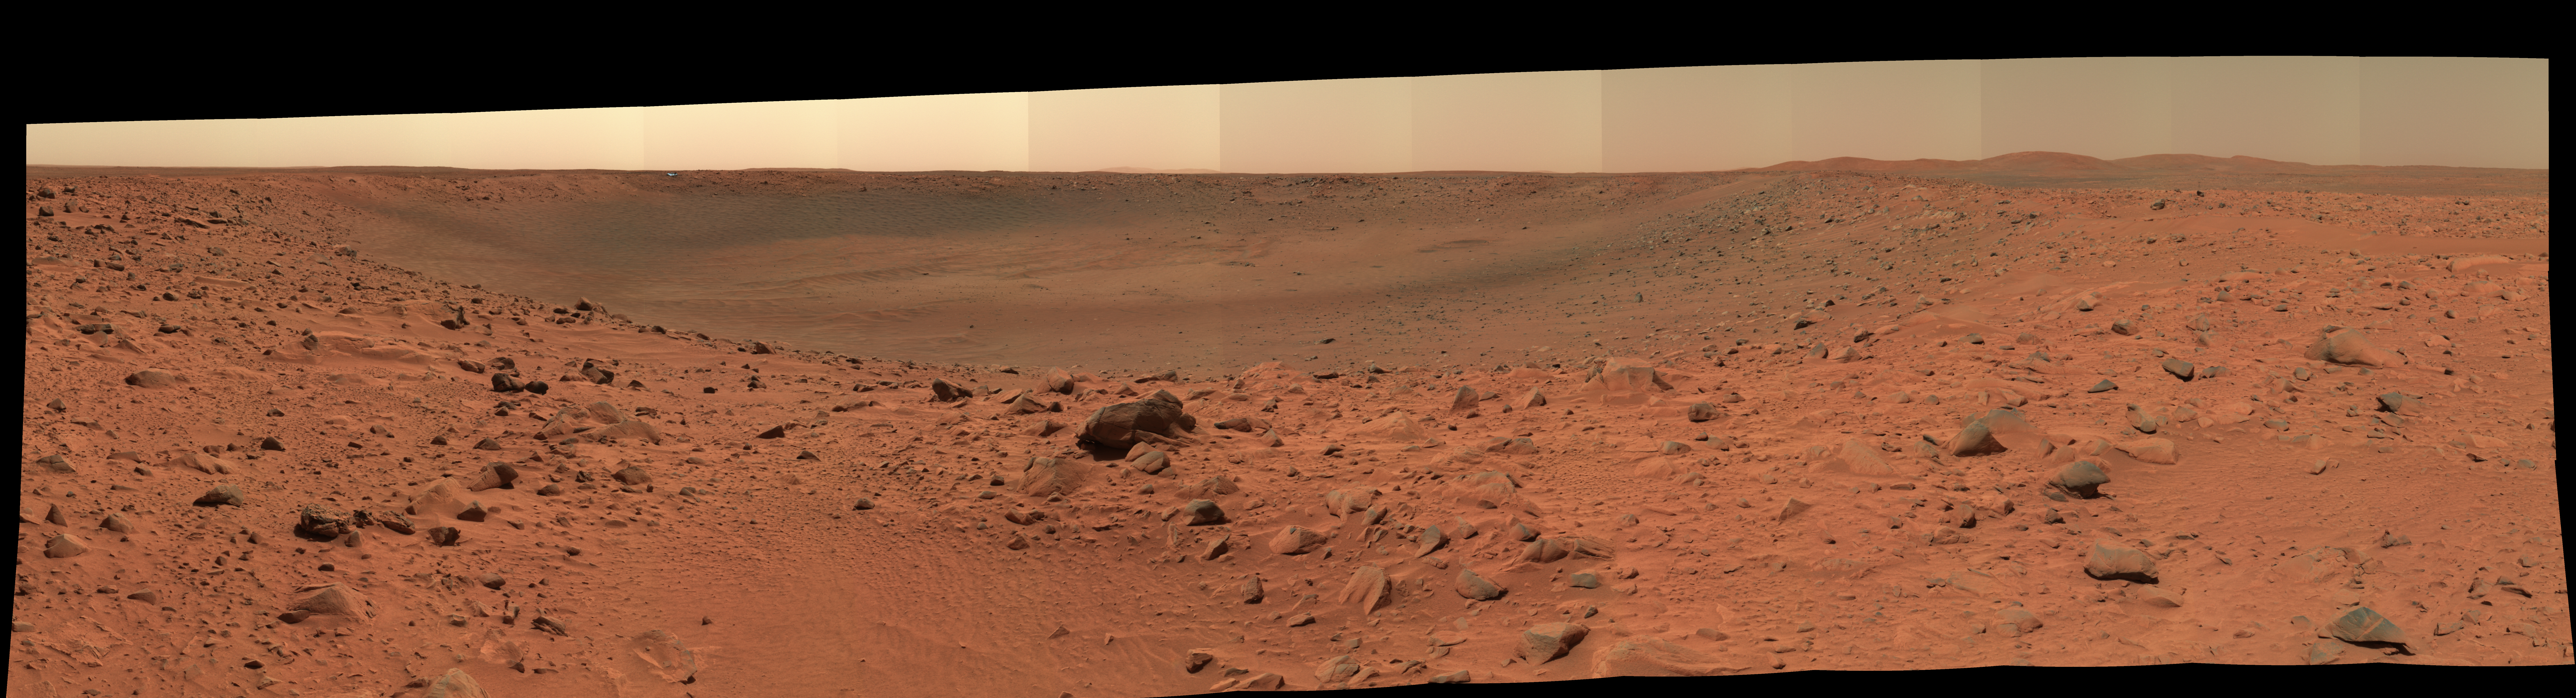

“Bonneville in Color”

The rim and interior of a crater nicknamed “Bonneville” dominate this 180-degree, false-color mosaic of images taken by the panoramic camera of NASA’s Mars Exploration Rover Spirit. Spirit recorded this view on the rover’s 68th sol, March 12, 2004, one sol after reaching this location. The rover remaining here in part to get this very high-resolution, color mosaic, from which scientists can gain insight about the depth of the surface material at Bonneville and make future observation plans. On sol 71, Spirit was instructed to drive approximately 15 meters (49 feet) along the crater rim to a new vantage point. The image is a false-color composite made from frames taken with the camera’s L2, L5 and L6 filters.

Credit: NASA/JPL/Cornell